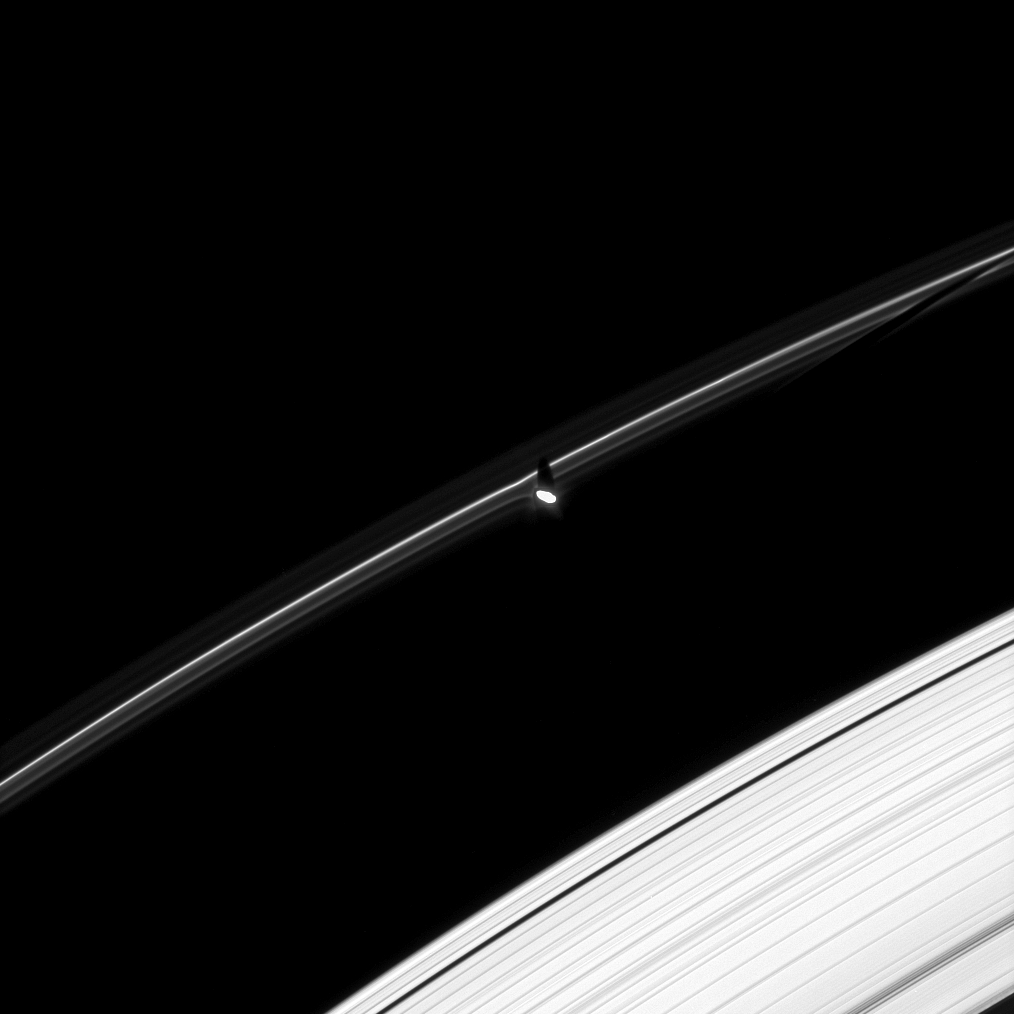

Shadows and Gores

Prometheus is caught here casting a shadow on the F ring. To the right, the F ring also shows a gore where Prometheus recently entered into the ring, scattering material out of its way.

The image was taken in visible light with the Cassini spacecraft narrow-angle camera on Oct. 29, 2008 at a distance of approximately 1.167 million kilometers (725,000 miles) from Prometheus and at a Sun-Prometheus-spacecraft, or phase, angle of 28 degrees. Image scale is 7 kilometers (4 miles) per pixel.

The Cassini-Huygens mission is a cooperative project of NASA, the European Space Agency and the Italian Space Agency. The Jet Propulsion Laboratory, a division of the California Institute of Technology in Pasadena, manages the mission for NASA’s Science Mission Directorate, Washington, D.C. The Cassini orbiter and its two onboard cameras were designed, developed and assembled at JPL. The imaging operations center is based at the Space Science Institute in Boulder, Colo.

Credit: NASA/JPL/Space Science Institute